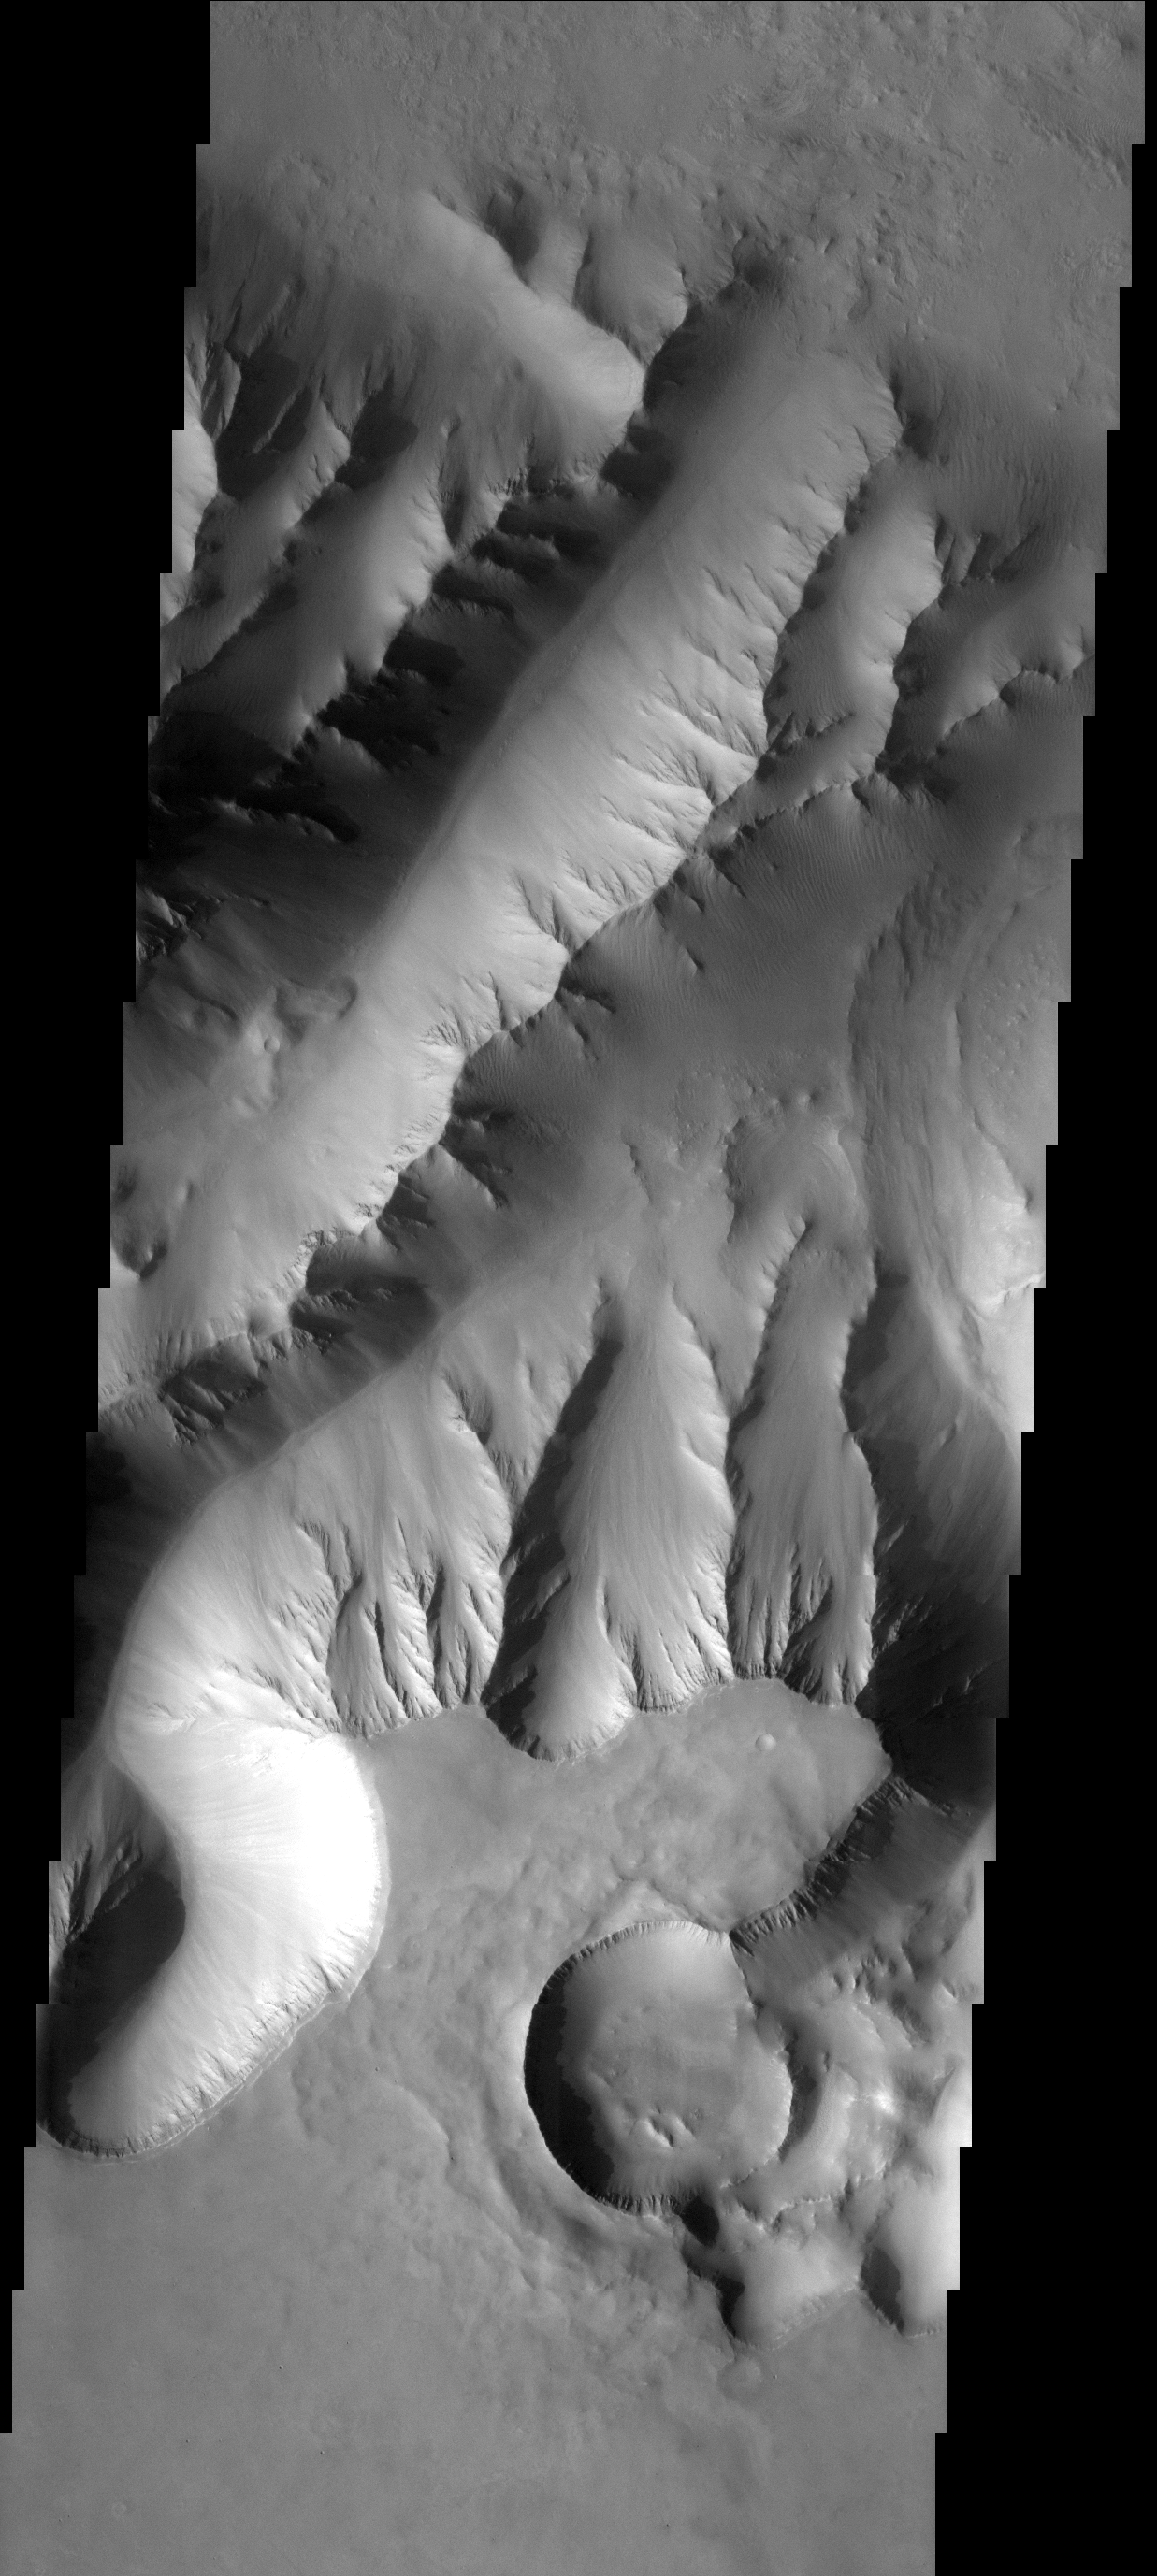

Students’ Target

After examining numerous THEMIS images and using the JMars targeting software, eighth grade students from Charleston Middle School in Charleston, IL, selected the location of -8.37N and 276.66E for capture by the THEMIS visible camera during Mars Odyssey’s sixth orbit of Mars on Nov. 22, 2005. The students are investigating relationships between channels, craters, and basins on Mars. The Charleston Middle School students participated in the Mars Student Imaging Project (MSIP) and submitted a proposal to use the THEMIS visible camera.

Image information: VIS instrument. Latitude 8.8S, Longitude 279.6E. 17 meter/pixel resolution.

Note: this THEMIS visual image has not been radiometrically nor geometrically calibrated for this preliminary release. An empirical correction has been performed to remove instrumental effects. A linear shift has been applied in the cross-track and down-track direction to approximate spacecraft and planetary motion. Fully calibrated and geometrically projected images will be released through the Planetary Data System in accordance with Project policies at a later time.

NASA’s Jet Propulsion Laboratory manages the 2001 Mars Odyssey mission for NASA’s Office of Space Science, Washington, D.C. The Thermal Emission Imaging System (THEMIS) was developed by Arizona State University, Tempe, in collaboration with Raytheon Santa Barbara Remote Sensing. The THEMIS investigation is led by Dr. Philip Christensen at Arizona State University. Lockheed Martin Astronautics, Denver, is the prime contractor for the Odyssey project, and developed and built the orbiter. Mission operations are conducted jointly from Lockheed Martin and from JPL, a division of the California Institute of Technology in Pasadena.

Credit: NASA/JPL/ASU